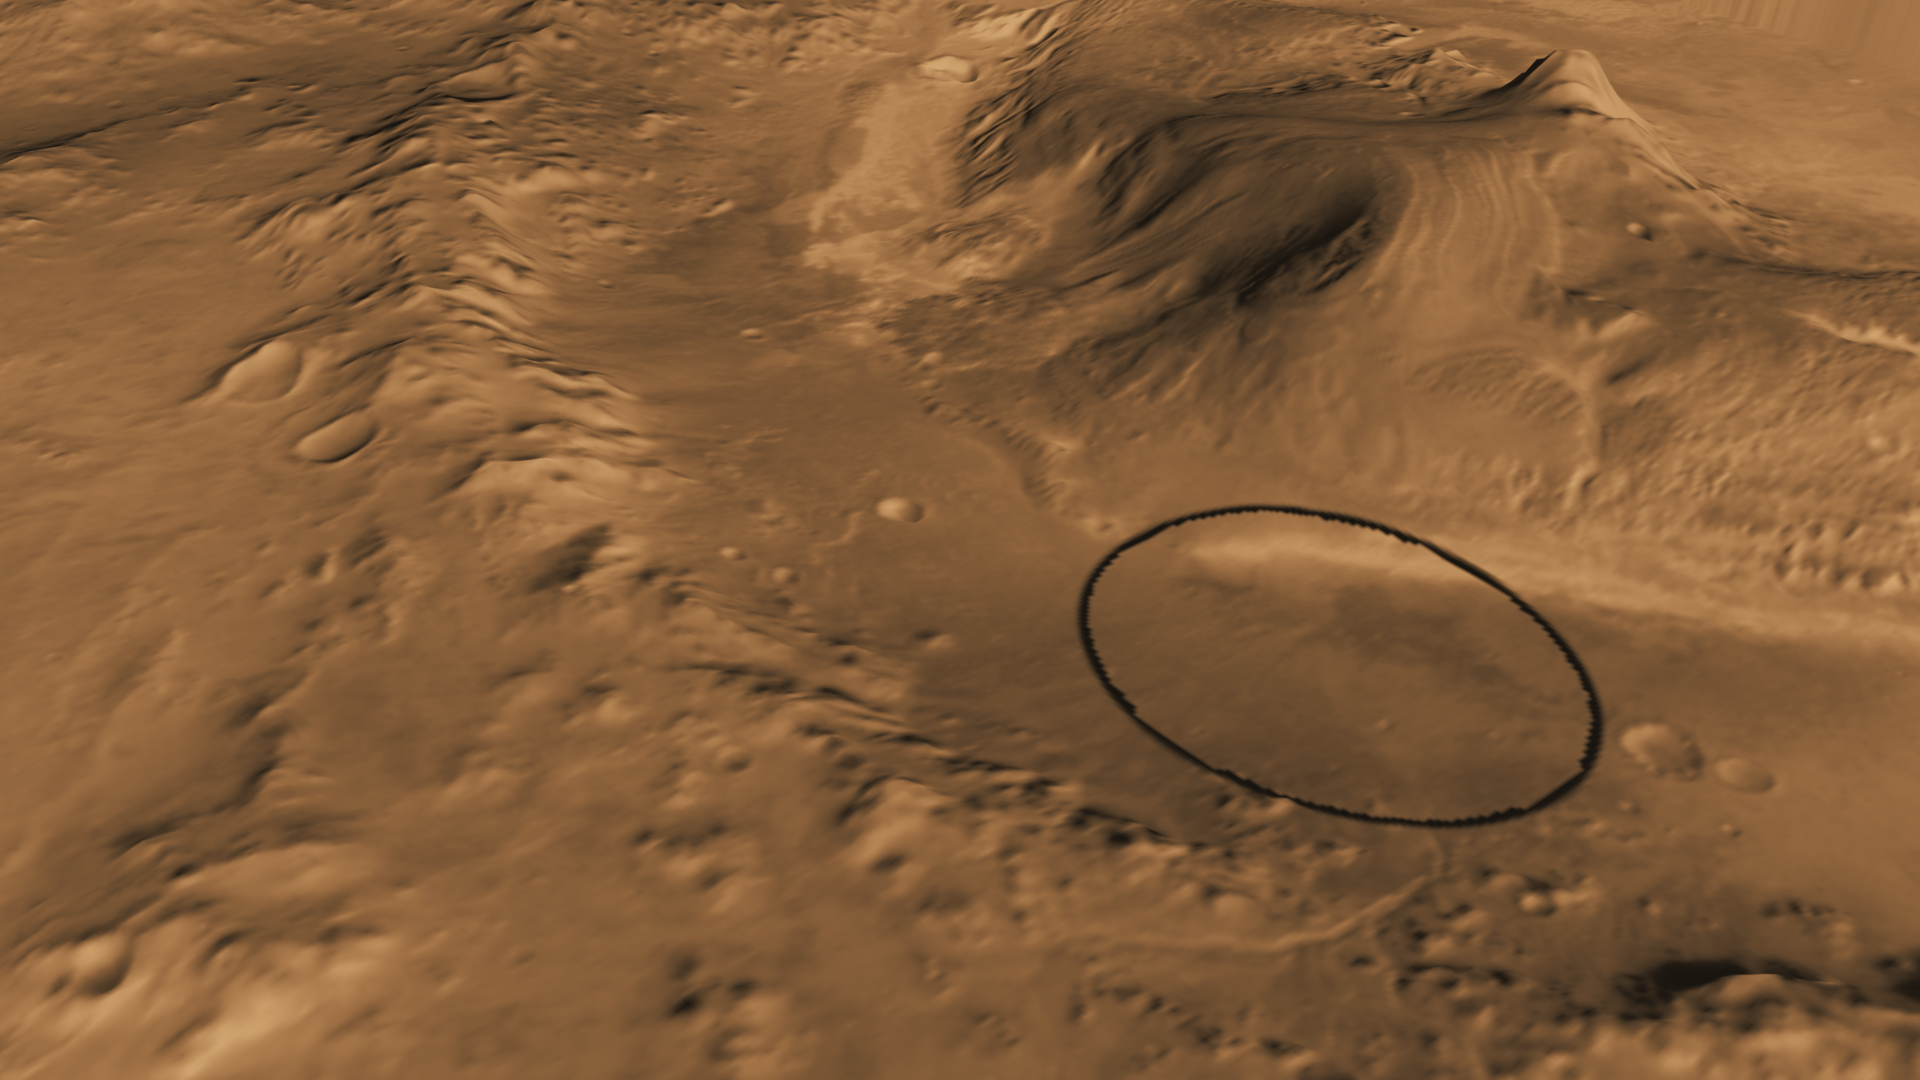

Oblique view of Gale Crater from the Northwest

Unannotated image

This computer-generated view based on multiple orbital observations shows Mars’ Gale crater as if seen from an aircraft northwest of the crater.

NASA has selected Gale as the landing site for the Mars Science Laboratory mission. The mission’s rover will be placed on the ground in a northern portion of Gale crater in August 2012.

Gale crater is 96 miles (154 kilometers) in diameter and holds a layered mountain rising about 3 miles (5 kilometers) above the crater floor. The ellipse superimposed on this image indicates the intended landing area, 12.4 miles (20 kilometers) by 15.5 miles (25 kilometers). The portion of the crater within the landing area has an alluvial fan likely formed by water-carried sediments. The lower layers of the nearby mountain — within driving distance for Curiosity — contain minerals indicating a wet history. The intended landing site is at 4.5 degrees south latitude, 137.4 degrees east longitude.

This view was created using visible-light imaging by the Thermal Emission Imaging System camera on NASA’s Mars Odyssey orbiter and three-dimensional information from the Mars Orbiter Laser Altimeter, which flew on NASA’s Mars Global Surveyor orbiter. Color information is generalized from color imaging of portions of the scene by the High Resolution Imaging Science Experiment camera on NASA’s Mars Reconnaissance Orbiter. The vertical dimension is not exaggerated.

The Mars Science Laboratory spacecraft is being prepared for launch during the period Nov. 25 to Dec. 18, 2011. In a prime mission lasting one Martian year — nearly two Earth years — after landing, researchers will use the rover’s tools to study whether the landing region has had environmental conditions favorable for supporting microbial life and for preserving clues about whether life existed.

NASA’s Jet Propulsion Laboratory, a division of the California Institute of Technology in Pasadena, manages the Mars Science Laboratory Project for NASA’s Science Mission Directorate in Washington.

Arizona State University, Tempe, operates the Thermal Emission Imaging System. The Mars Orbiter Laser Altimeter was operated by NASA Goddard Space Flight Center, Greenbelt, Md. The University of Arizona, Tucson, operates the High Resolution Science Imaging Experiment. JPL manages Mars Odyssey and Mars Reconnaissance Orbiter for NASA’s Science Mission Directorate.

Credit: NASA/JPL-Caltech/ASU/UA